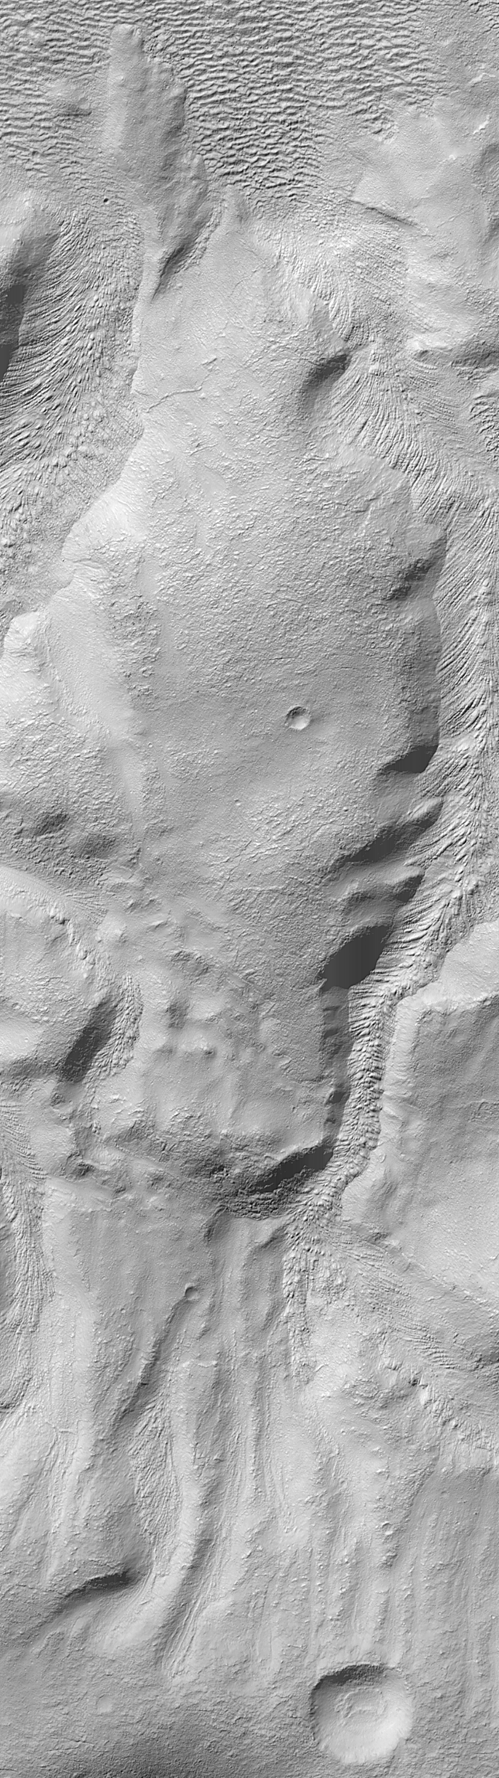

Martian Mystery: Do Some Materials Flow Uphill?

Some of the geological features of Mars defy conventional, or simple, explanations. A recent example is on the wall of a 72 kilometer-wide (45 mile-wide) impact crater in Promethei Terra. The crater (above left) is located at 39°S, 247°W. Its inner walls appear in low-resolution images to be deeply gullied.

A high resolution Mars Orbiter Camera (MOC) image shows that each gully on the crater’s inner wall contains a tongue of material that appears to have flowed (to best see this, click on the icon—above right—and examine the full image). Ridges and grooves that converge toward the center of each gully and show a pronounced curvature are oriented in a manner that seems to suggest that material has flowed from the top toward the bottom of the picture. This pattern is not unlike pouring pancake batter into a pan… the viscous fluid will form a steep, lobate margin and spread outward across the pan. The ridges and grooves seen in the image are also more reminiscent of the movement of material out and away from a place of confinement, as opposed to the types of features seen when they flow into a more confined area. Mud and lava-flows, and even some glaciers, for the most part behave in this manner. From these observations, and based solely on the appearance, one might conclude that the features formed by moving from the top of the image towards the bottom.

But this is not the case! The material cannot have flowed from the top towards the bottom of the area seen in the high resolution image (above, right), because the crater floor (which is the lowest area in the image) is at the top of the picture. The location and correct orientation of the high resolution image is shown by a white box in the context frame on the left. Since gravity pulls the material in the gullies downhill—not uphill—the pattern of ridges and grooves found on these gully-filling materials is puzzling. An explanation may lie in the nature of the material (e.g., how viscous was the pancake batter-like material?) and how rapidly it moved, but for now this remains an unexplained martian phenomenon.

The context image (above, left) was taken by the MOC red wide angle camera at the same time that the MOC narrow angle camera obtained the high resolution view (above, right). Context images such as this provide a simple way to determine the location of each new high resolution view of the planet. Both images are illuminated from the upper left. The high resolution image covers an area 3 km (1.9 mi) across.

Malin Space Science Systems and the California Institute of Technology built the MOC using spare hardware from the Mars Observer mission. MSSS operates the camera from its facilities in San Diego, CA. The Jet Propulsion Laboratory’s Mars Surveyor Operations Project operates the Mars Global Surveyor spacecraft with its industrial partner, Lockheed Martin Astronautics, from facilities in Pasadena, CA and Denver, CO.

Credit: NASA/JPL/MSSS